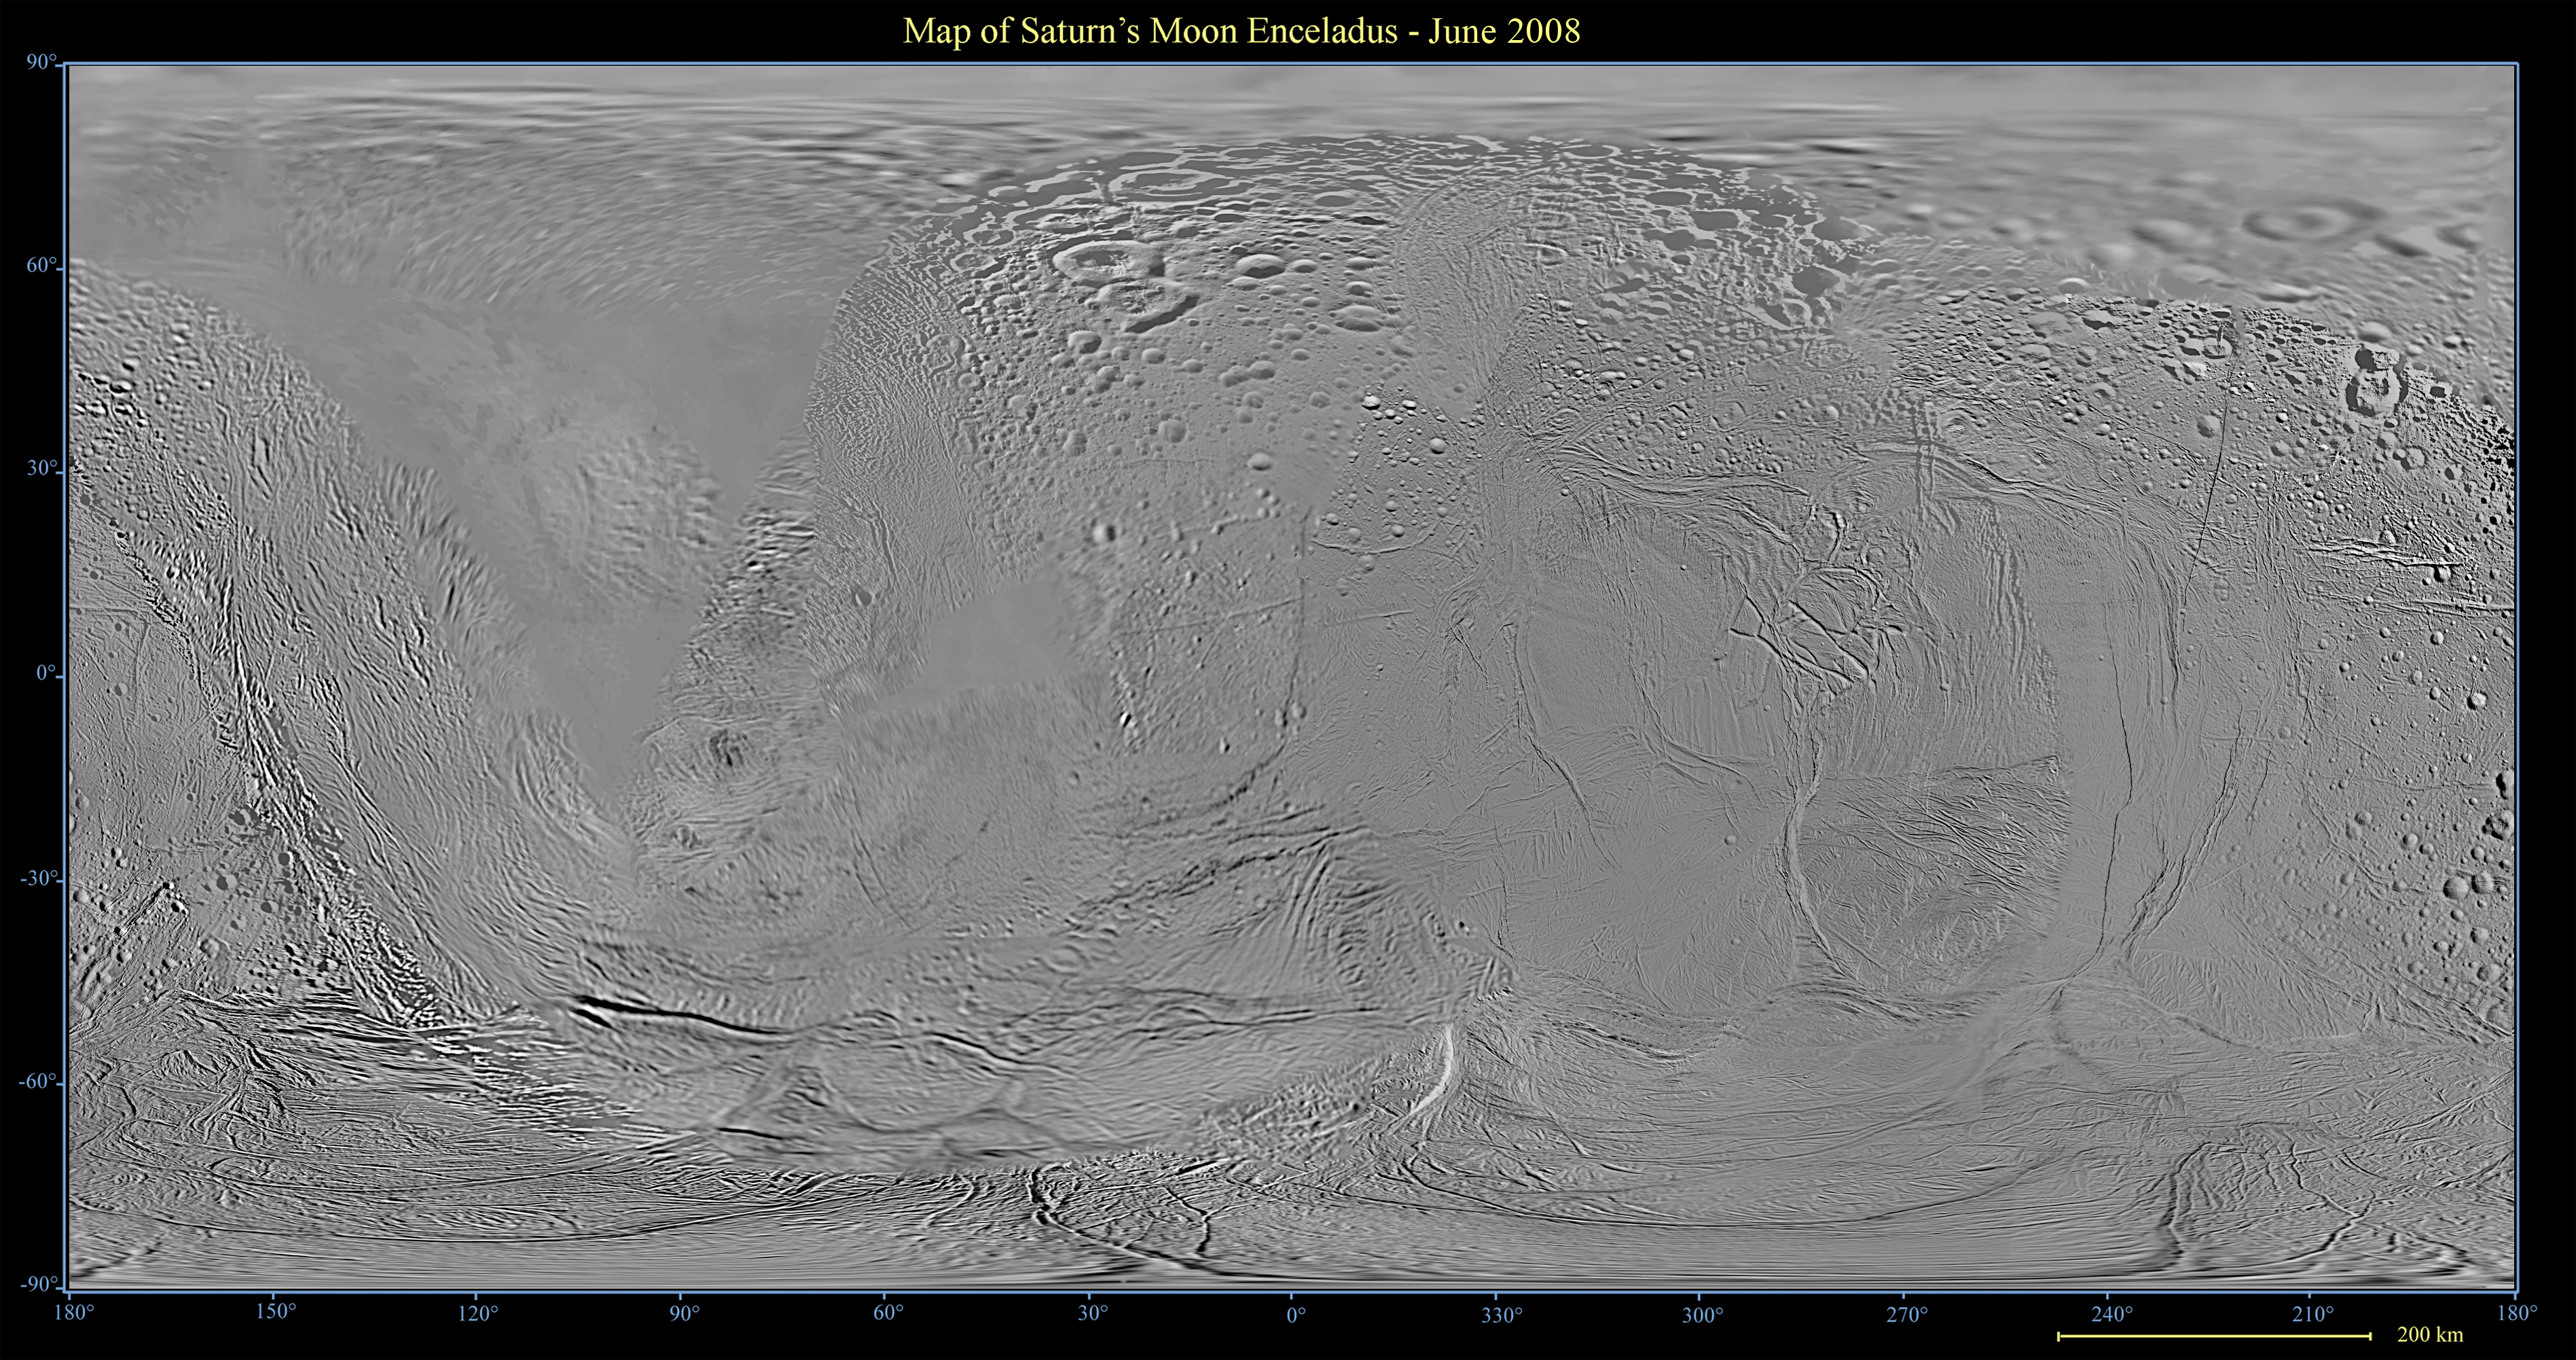

Map of Enceladus

This global map of Saturn’s moon Enceladus was created using images taken during Cassini spacecraft flybys, with Voyager images filling in the gaps in Cassini’s coverage.

The map is an equidistant (simple cylindrical) projection and has a scale of 440 meters (1,444 feet) per pixel at the equator. The mean radius of Enceladus used for projection of this map is 252 kilometers (157 miles). This mosaic map is an update to the version released in December 2006 (see PIA08342). The mosaic was shifted by 3.5 degrees to the west, compared to the previous version, to be consistent with the International Astronomical Union longitude definition for Enceladus.

The Cassini-Huygens mission is a cooperative project of NASA, the European Space Agency and the Italian Space Agency. The Jet Propulsion Laboratory, a division of the California Institute of Technology in Pasadena, manages the mission for NASA’s Science Mission Directorate, Washington, D.C. The Cassini orbiter and its two onboard cameras were designed, developed and assembled at JPL. The imaging operations center is based at the Space Science Institute in Boulder, Colo.

Credit: NASA/JPL/Space Science Institute